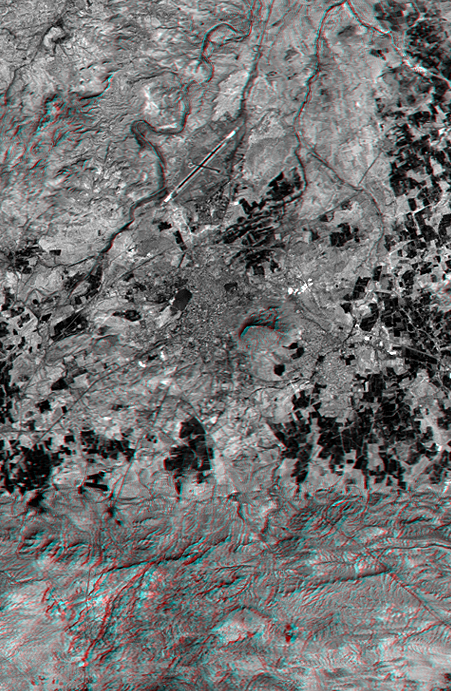

SRTM Anaglyph: Bhuj, India, Two Weeks After Earthquake

On January 26, 2001, the city of Bhuj suffered the most deadly earthquake in India’s history. About 20,000 were killed and more than one million homes were damaged or destroyed. Shortly after the quake, geologists conducted field investigations to inventory and analyze the natural effects of the event. Stereoscopic views, similar to this anaglyph, aided the geologists in locating landforms indicative of long-term (and possibly ongoing) deformation. Soon, elevation data from the Shuttle Radar Topography Mission (SRTM) will be used in the study of a wide variety of natural hazards worldwide.

In this image, the city of Bhuj appears as a medium gray area at the scene center, and the city airport is toward the north (top). Vegetation appears very dark. Rugged but low relief hills of previously folded and faulted bedrock appear south (bottom) and northwest (upper-left) of the city.

The stereoscopic effect of this anaglyph was created by first draping a Landsat satellite image (taken just two weeks after the earthquake) over preliminary digital elevation data from the SRTM and then generating two differing perspectives, one for each eye. When viewed through special glasses, the result is a vertically exaggerated view of the Earth’s surface in its full three dimensions. Anaglyph glasses cover the left eye with a red filter and cover the right eye with a blue filter.

Landsat has been providing visible and infrared views of the Earth since 1972. SRTM elevation data matches the 30-meter resolution of most Landsat images and will substantially help in analyses of the large and growing Landsat image archive. The Landsat7 Thematic Mapper image used here was provided to the SRTM project by the United States Geological Survey, Earth Resources Observation Systems (EROS) Data Center,Sioux Falls, South Dakota.

Elevation data used in this image was acquired by the Shuttle Radar Topography Mission (SRTM) aboard the Space Shuttle Endeavour, launched on February 11, 2000. SRTM used the same radar instrument that comprised the Spaceborne Imaging Radar-C/X-Band Synthetic Aperture Radar (SIR-C/X-SAR) that flew twice on the Space Shuttle Endeavour in 1994. SRTM was designed to collect three-dimensional measurements of the Earth’s surface. To collect the 3-D data, engineers added a 60-meter-long (200-foot) mast, installed additional C-band and X-band antennas, and improved tracking and navigation devices. The mission is a cooperative project between the National Aeronautics and Space Administration (NASA), the National Imagery and Mapping Agency (NIMA) of the U.S. Department of Defense (DoD), and the German and Italian space agencies. It is managed by NASA’s Jet Propulsion Laboratory, Pasadena, CA, for NASA’s Earth Science Enterprise, Washington, DC.

Size: 13.5 x 20.6 kilometers ( 8.4 x 12.8 miles)
Location: 23.3 deg. North lat., 69.7 deg. East lon.
Orientation: North toward the top
Image Data: Landsat Band 3
Date Acquired: February 2000 (SRTM), February 9, 2001 (Landsat)

Credit: NASA/JPL/NIMA